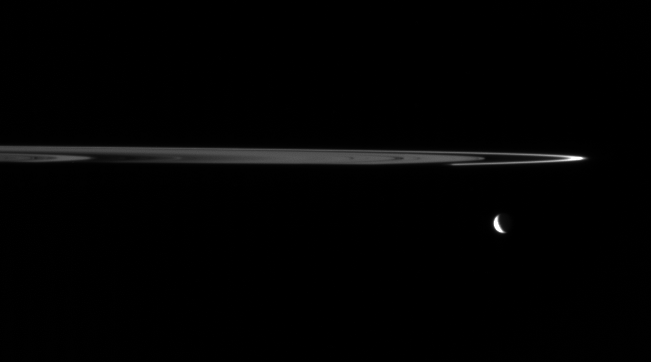

Arc and Crescent (Artist Concept)

Cassini finds artistic harmony in the dark and icy realm of Saturn. The view shows the crescent of Tethys (1,071 kilometers, or 665 miles across) and the outer edge of Saturn’s main rings.

The dim, unlit side of the rings is shown here. The narrow F ring appears bright when seen from angles near the plane of the rings. Saturn’s shadow engulfs the rings along their near edge.

The image was taken in visible light with the Cassini spacecraft wide-angle camera on April 29, 2006 at a distance of approximately 884,000 kilometers (549,000 miles) from Tethys. Image scale is 53 kilometers (33 miles) per pixel on Tethys.

The Cassini-Huygens mission is a cooperative project of NASA, the European Space Agency and the Italian Space Agency. The Jet Propulsion Laboratory, a division of the California Institute of Technology in Pasadena, manages the mission for NASA’s Science Mission Directorate, Washington, D.C. The Cassini orbiter and its two onboard cameras were designed, developed and assembled at JPL. The imaging operations center is based at the Space Science Institute in Boulder, Colo.

Credit: NASA/JPL/Space Science Institute